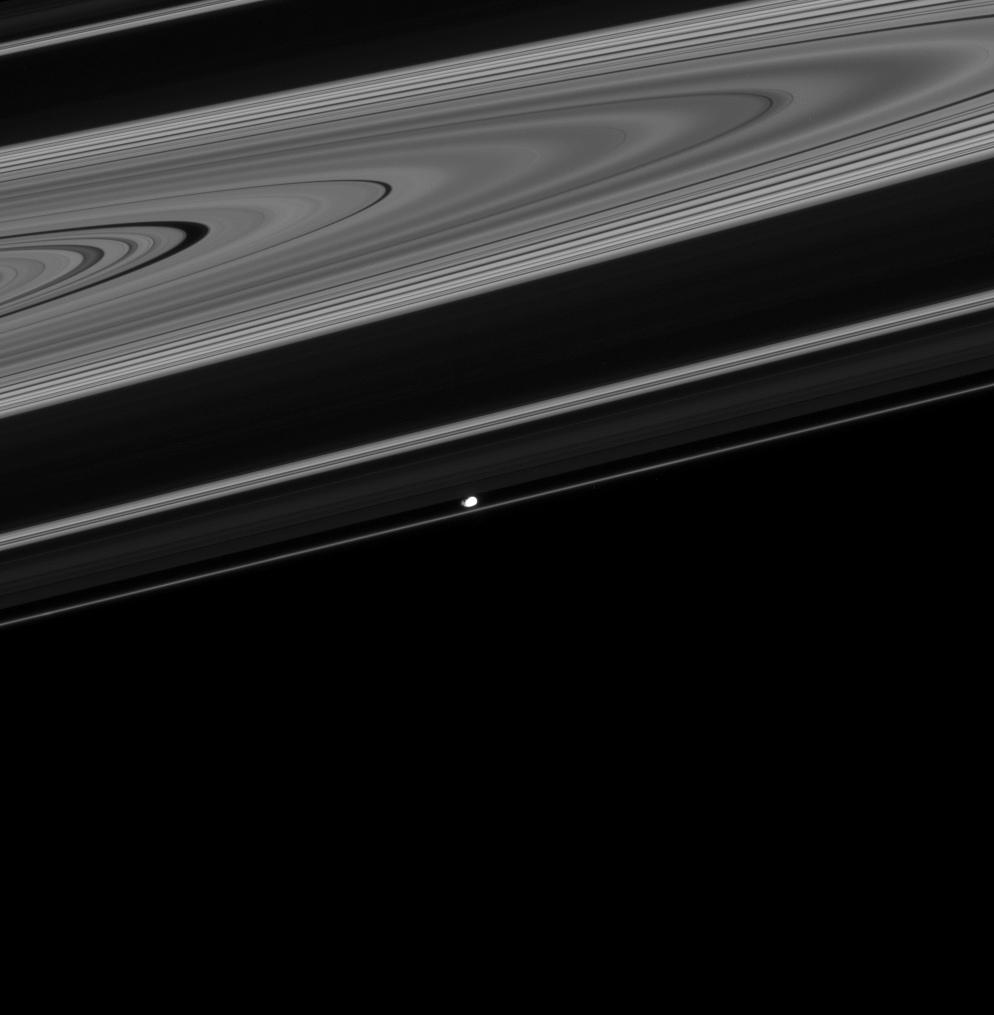

Prometheus Lurking in the Rings

Prometheus shows up bright in this image of the dark side of the rings.

The bright band that appears above Prometheus in this image is the Cassini division separating the (very dark) B ring and the A ring. The C ring, interior to the B ring, is clearly visible.

10532The image was taken in visible light with the Cassini spacecraft narrow-angle camera on Oct. 20, 2008 at a distance of approximately 1.076 million kilometers (668,000 miles) from Prometheus and at a Sun-Prometheus-spacecraft, or phase, angle of 26 degrees. Image scale is 6 kilometers (4 miles) per pixel.

The Cassini-Huygens mission is a cooperative project of NASA, the European Space Agency and the Italian Space Agency. The Jet Propulsion Laboratory, a division of the California Institute of Technology in Pasadena, manages the mission for NASA’s Science Mission Directorate, Washington, D.C. The Cassini orbiter and its two onboard cameras were designed, developed and assembled at JPL. The imaging operations center is based at the Space Science Institute in Boulder, Colo.

Credit: NASA/JPL/Space Science Institute